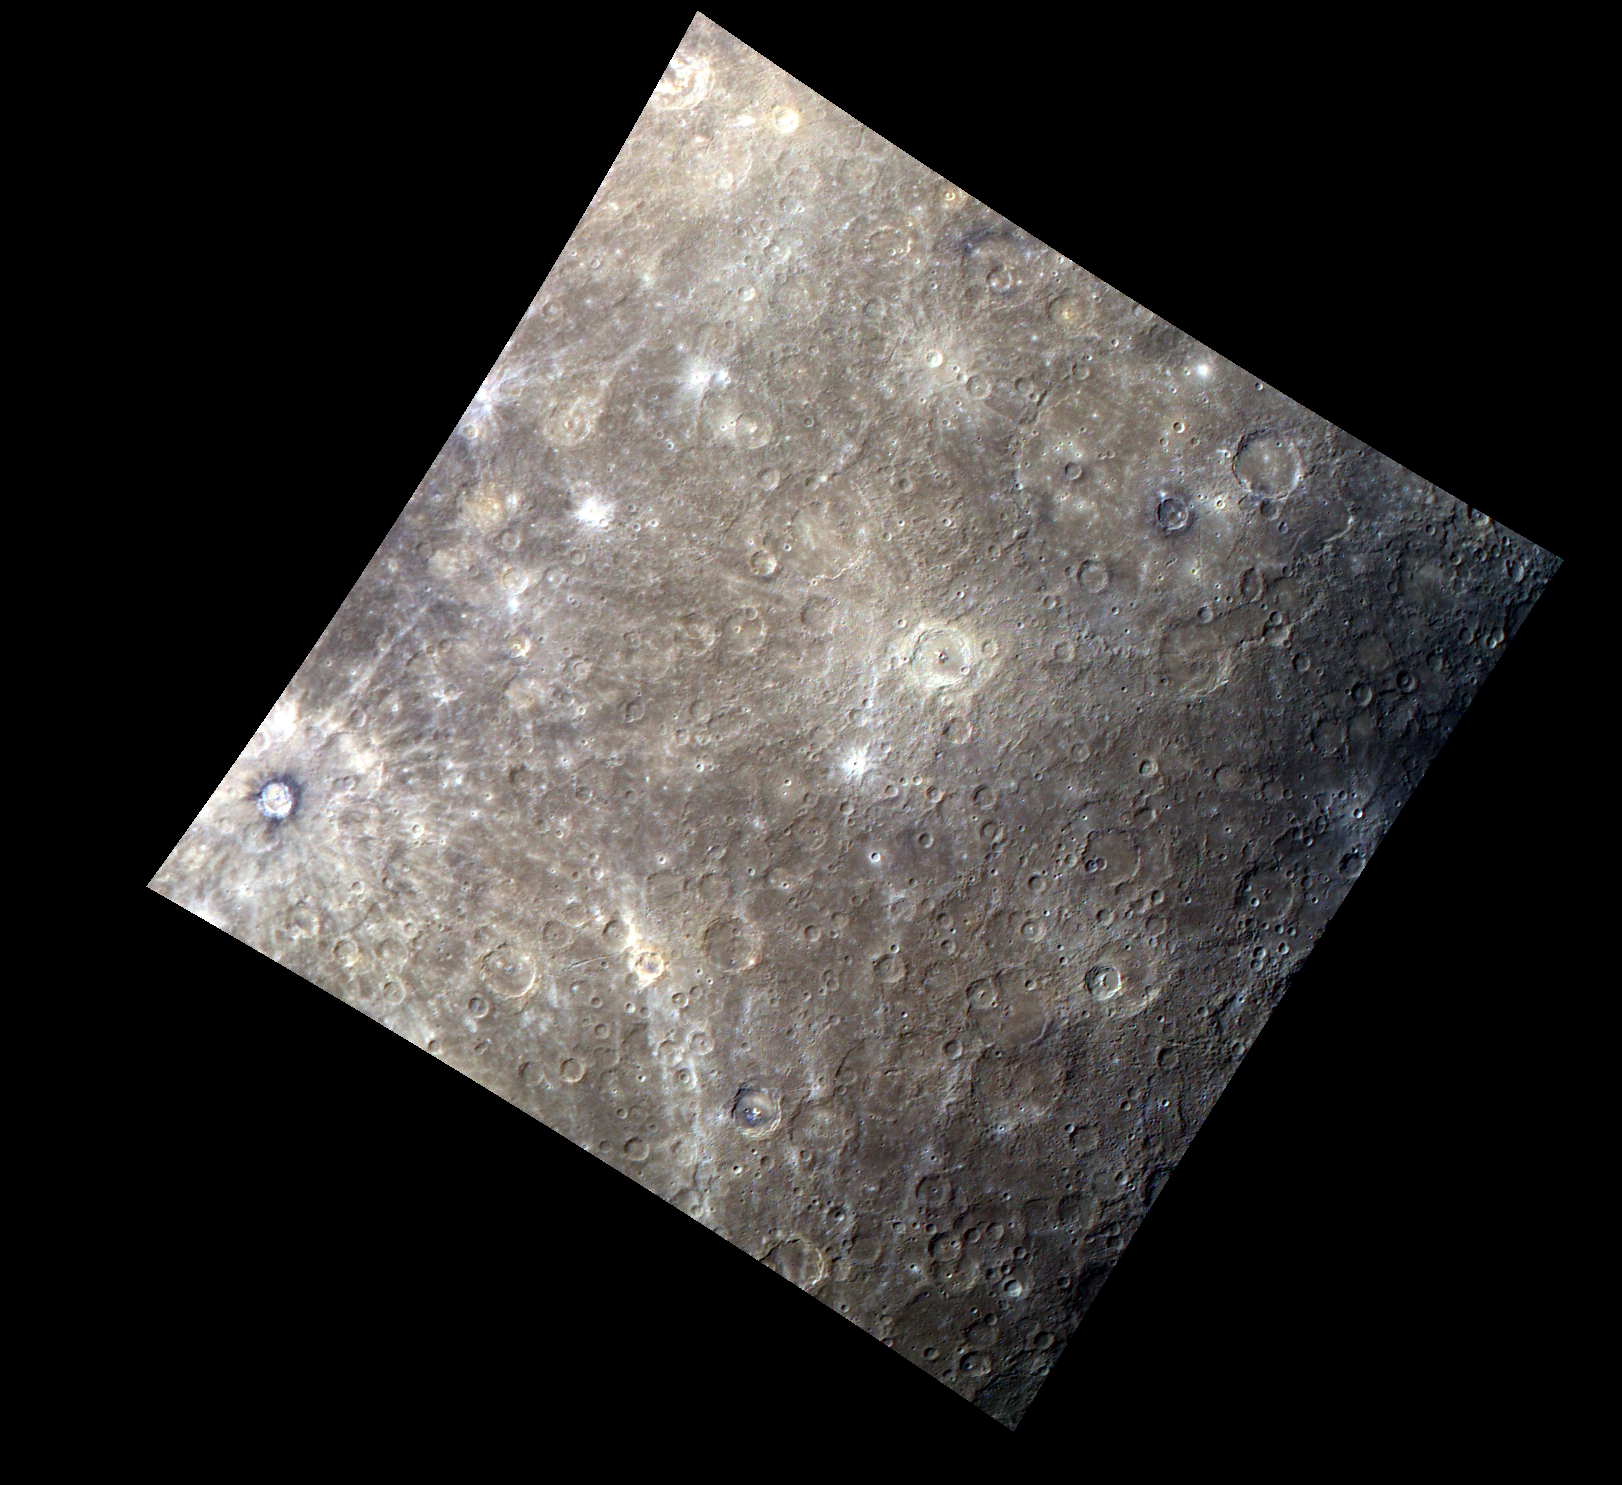

A Colorful New Look

This color image reveals two of Mercury’s named craters, Basho and Bartok. Basho is the dark-rimmed crater to the far left of the image, and Bartok is the bright yellow crater approximately in the center. Both craters have visible central peaks, but Bartok’s peaks appear blue in this image, indicating they may be made of a different material that was unearthed by the large force of the impact.

This image was acquired as part of MDIS’s color base map. The color base map is composed of WAC images taken through eight different narrow-band color filters and will cover more than 90% of Mercury’s surface with an average resolution of 1 kilometer/pixel (0.6 miles/pixel). The highest-quality color images are obtained for Mercury’s surface when both the spacecraft and the Sun are overhead, so these images typically are taken with viewing conditions of low incidence and emission angles.

The MESSENGER spacecraft is the first ever to orbit the planet Mercury, and the spacecraft’s seven scientific instruments and radio science investigation are unraveling the history and evolution of the Solar System’s innermost planet. Visit the Why Mercury? section of this website to learn more about the key science questions that the MESSENGER mission is addressing.

Date acquired: June 21, 2011
Image Mission Elapsed Time (MET): 217134583, 217134599, 217134579
Image ID: 407077, 407081, 407076
Instrument: Wide Angle Camera (WAC) of the Mercury Dual Imaging System (MDIS)
WAC filters: 9 (1000 nanometers), 7 (750 nanometers), 6 (430 nanometers) as red-green-blue.
Center Latitude: -32.68°
Center Longitude: 221.4° E
Resolution: 1806 meters/pixel
Scale: Basho, the dark-rimmed crater at far left, is 74 km (46 mi.) in diameter.
Incidence Angle: 51.4°
Emission Angle: 0.6°
Phase Angle: 51.6°

These images are from MESSENGER, a NASA Discovery mission to conduct the first orbital study of the innermost planet, Mercury. For information regarding the use of images, see the MESSENGER image use policy.

Credit: NASA/Johns Hopkins University Applied Physics Laboratory/Carnegie Institution of Washington